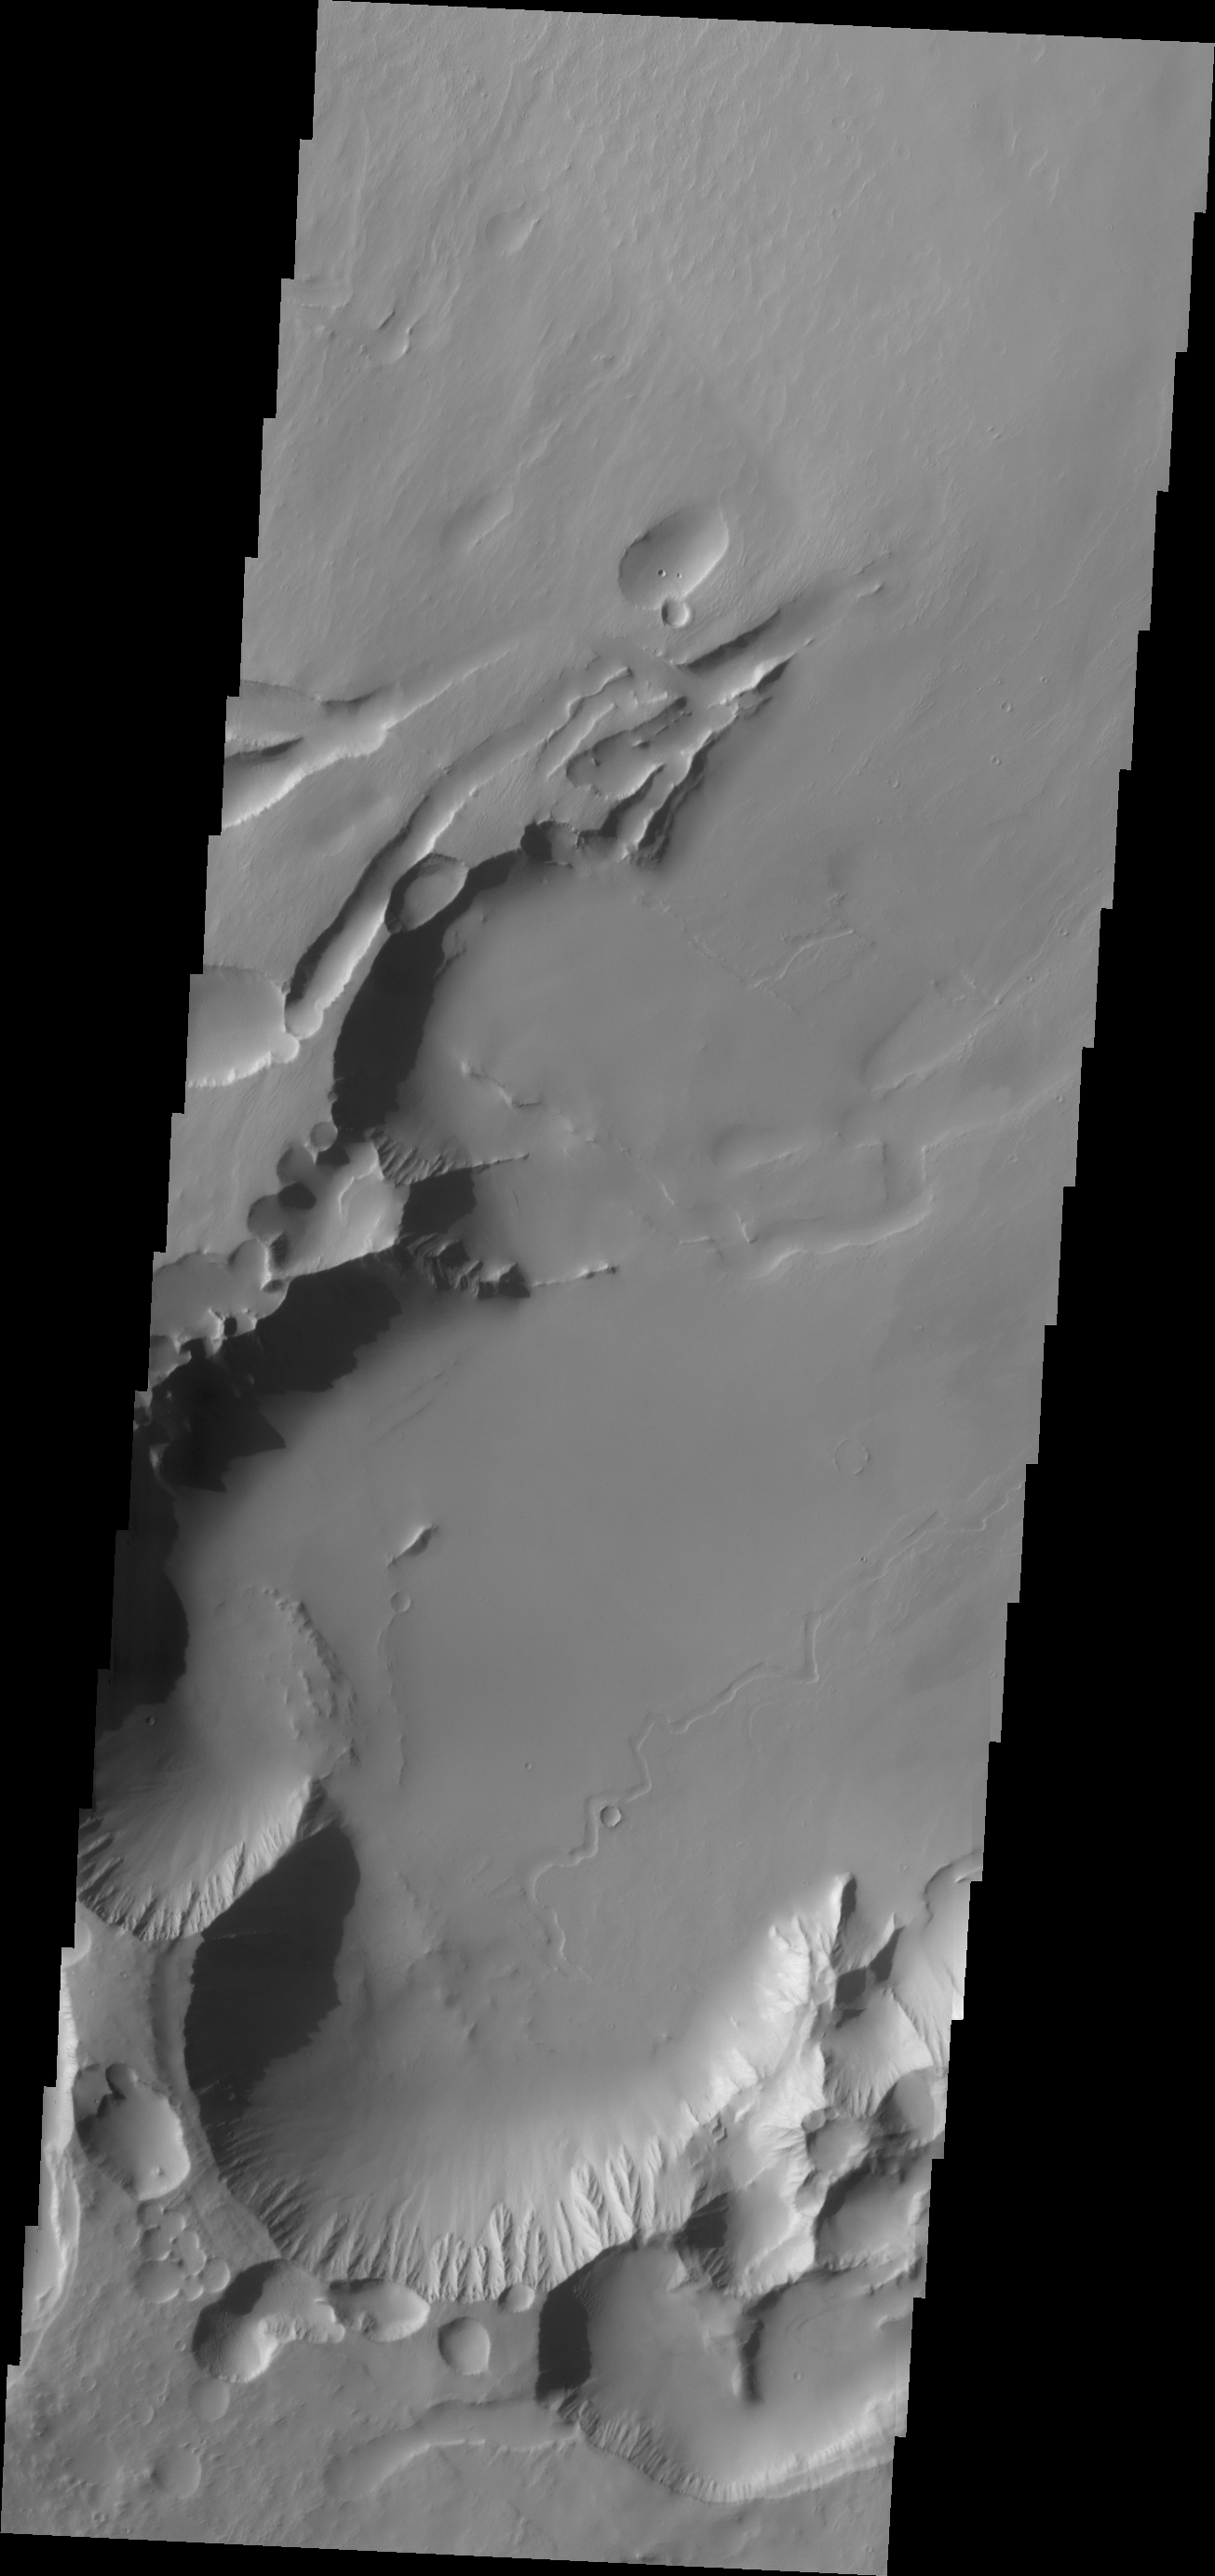

Pavonis Chasma

Today’s VIS image shows Pavonis Chasma, a collapsed region on the northeastern flank of Pavonis Mons. The chasma is aligned with the trend of the three Tharsis volcanoes, of which Pavonis Mons is the central one.

Credit: NASA/JPL/ASU